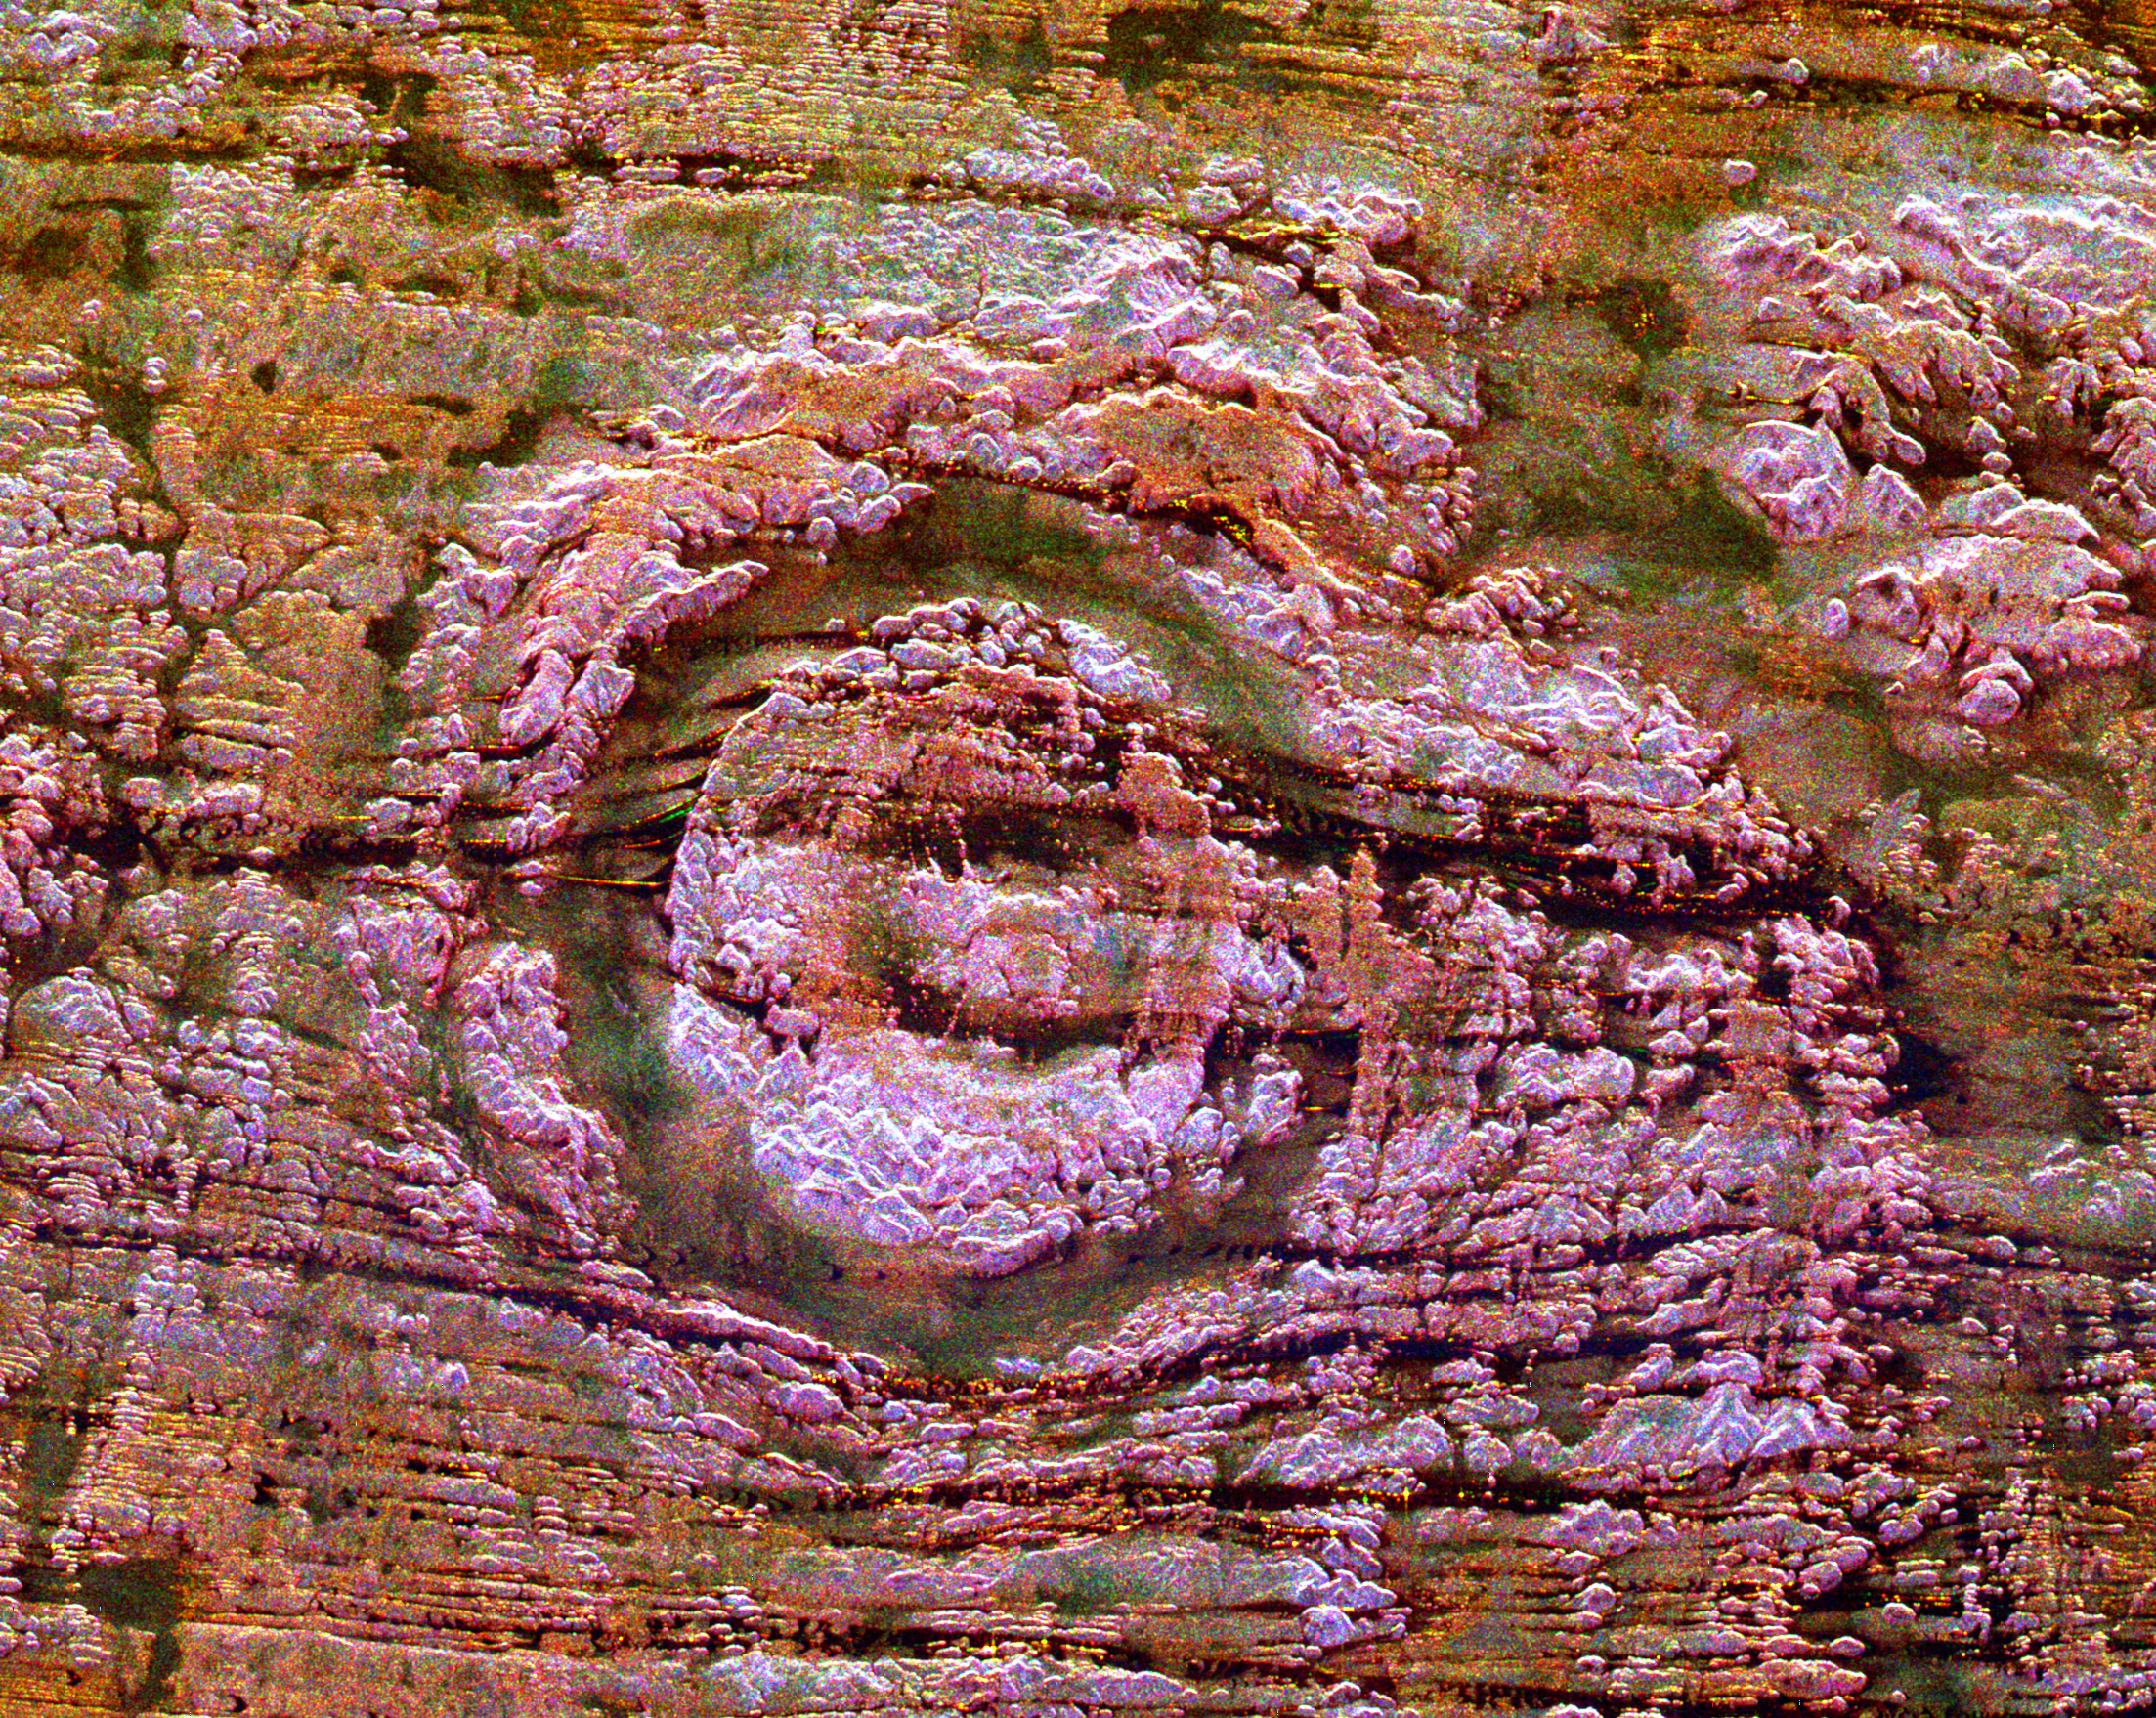

Space Radar of Image Aorounga Impact Crater, Chad

The impact of an asteroid or comet several hundred million years ago left scars in the landscape that are still visible in this spaceborne radar image of an area in the Sahara Desert of northern Chad. The concentric ring structure is the Aorounga impact crater, with a diameter of about 17 kilometers (10.5 miles). The original crater was buried by sediments, which were then partially eroded to reveal the current ring-like appearance. The dark streaks are deposits of windblown sand that migrate along valleys cut by thousands of years of wind erosion. The dark band in the upper right of the image is a portion of a proposed second crater. Scientists are using radar images to investigate the possibility that Aorounga is one of a string of impact craters formed by multiple impacts. Radar imaging is a valuable tool for the study of desert regions because the radar waves can penetrate thin layers of dry sand to reveal details of geologic structure that are invisible to other sensors.

The image was acquired by the Spaceborne Imaging Radar-C/X-band Synthetic Aperture Radar (SIR-C/X-SAR) on April 18 and 19, 1994, onboard the space shuttle Endeavour. The area shown is 22 kilometers by 28 kilometers (14 miles by 17 miles) and is centered at 19.1 degrees north latitude, 19.3 degrees east longitude. North is toward the upper right. The colors are assigned to different radar frequencies and polarizations as follows: red is L-band, horizontally transmitted and received; green is C-band, horizontally transmitted and received; and blue is C-band, horizontally transmitted, vertically received. SIR-C/X-SAR, a joint mission of the German, Italian and United States space agencies, is part of NASA’s Mission to Planet Earth program.

Credit: NASA/JPL